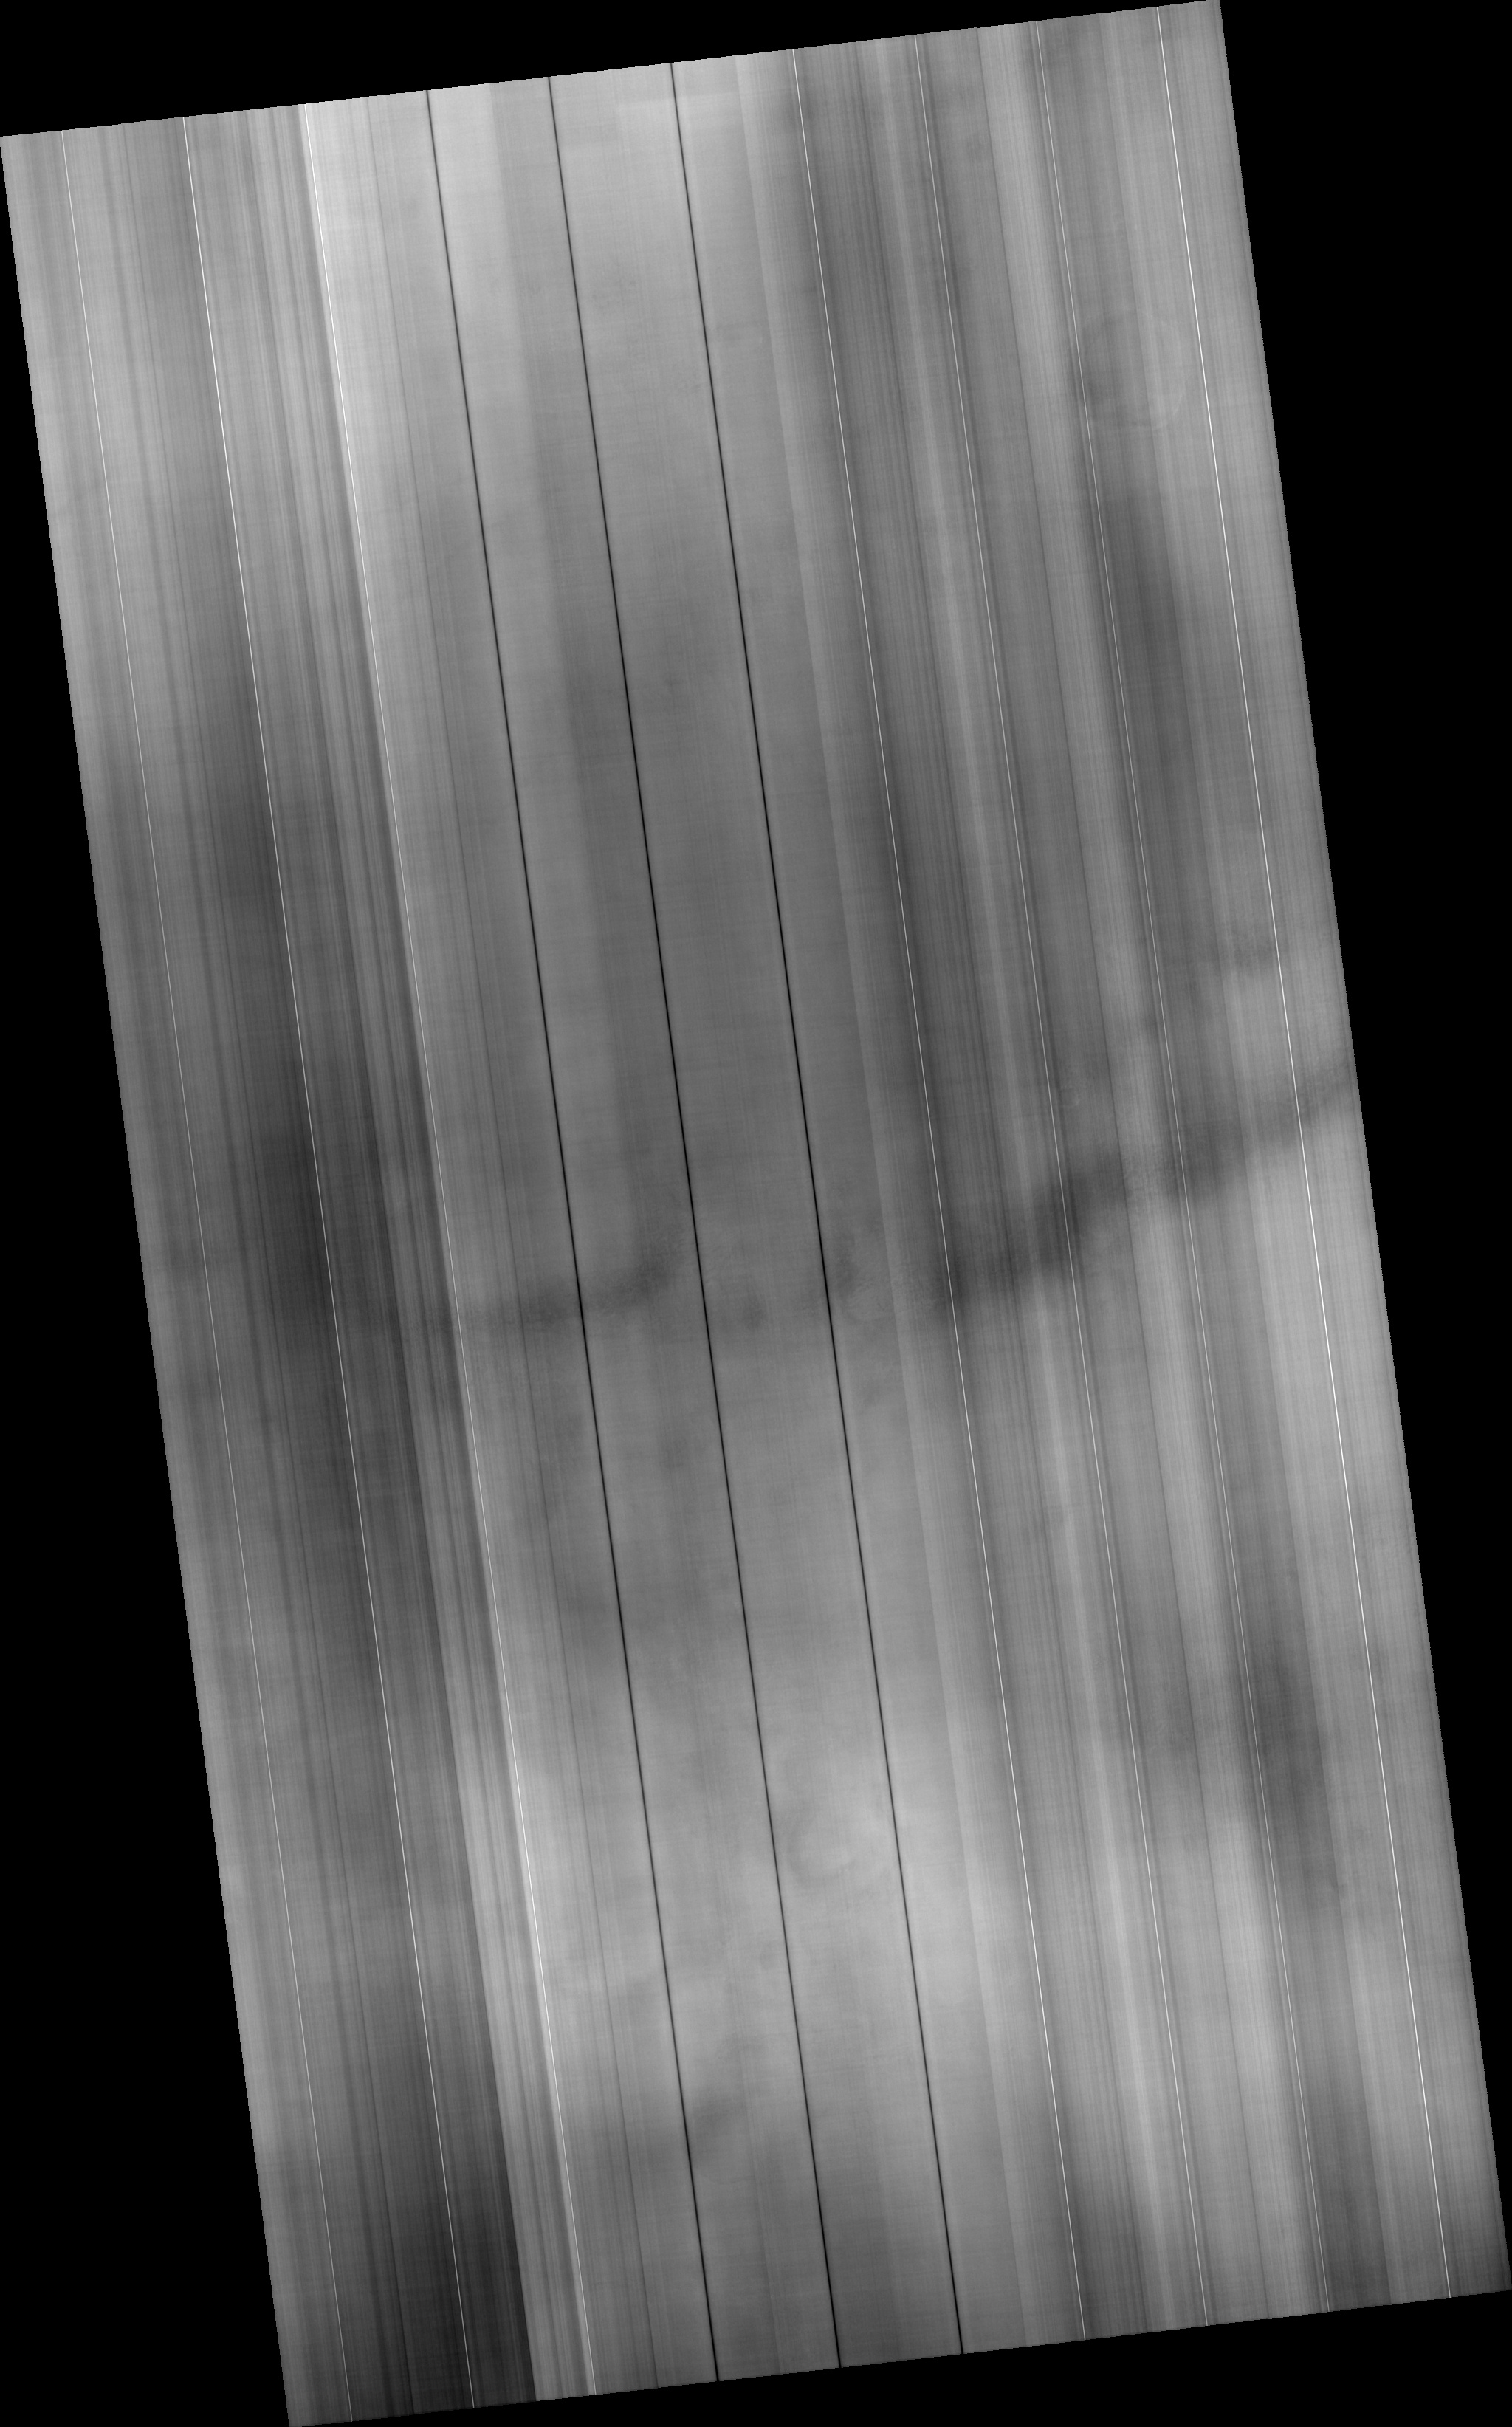

Hazy Conditions in Hellas Dao

Image PSP_001477_1400 was taken by the High Resolution Imaging Science Experiment (HiRISE) camera onboard the Mars Reconnaissance Orbiter spacecraft on November 19, 2006. The complete image is centered at -39.6 degrees latitude, 82.2 degrees East longitude. The range to the target site was 255.5 km (159.7 miles). At this distance the image scale is 102.2 cm/pixel (with 4 x 4 binning) so objects ~307 cm across are resolved. The image shown here has been map-projected to 100 cm/pixel and north is up. The image was taken at a local Mars time of 3:40 PM and the scene is illuminated from the west with a solar incidence angle of 76 degrees, thus the sun was about 14 degrees above the horizon. At a solar longitude of 137.7 degrees, the season on Mars is Northern Summer.

NASA’s Jet Propulsion Laboratory, a division of the California Institute of Technology in Pasadena, manages the Mars Reconnaissance Orbiter for NASA’s Science Mission Directorate, Washington. Lockheed Martin Space Systems, Denver, is the prime contractor for the project and built the spacecraft. The High Resolution Imaging Science Experiment is operated by the University of Arizona, Tucson, and the instrument was built by Ball Aerospace and Technology Corp., Boulder, Colo.

Credit: NASA/JPL/Univ. of Arizona